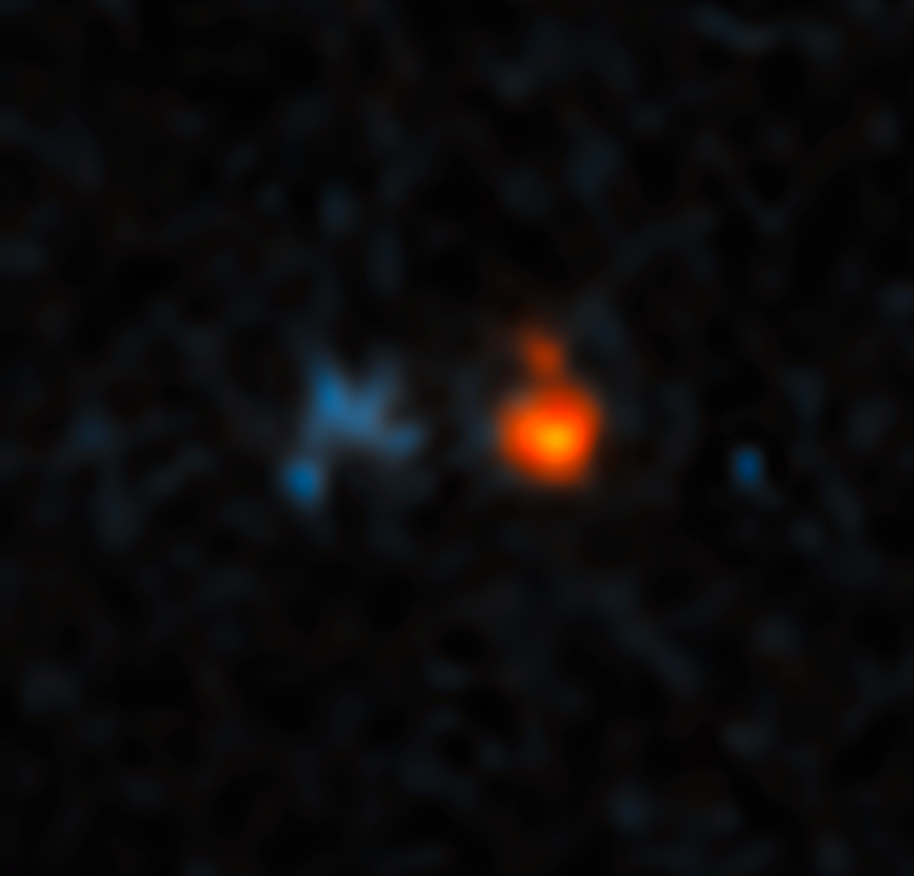

J0439+1634 Unannotated

This is a Hubble Space Telescope image of a very distant quasar (at right) that has been magnified and split into three images by the effects of the gravitational field of a foreground galaxy (left).

The quasar would have gone undetected if not for the power of gravitational lensing, which boosted its brightness by a factor of 50. The gravitational field of the foreground galaxy (seen at left) warps space like a funhouse mirror, amplifying the quasar's light.

Shining with the brilliance of 600 trillion Suns, the quasar is fueled by a supermassive black hole at the heart of a young galaxy in the process of forming. The image shows the quasar as it looked 12.8 billion years ago — only about 1 billion years after the big bang.

The quasar appears red because its blue light has been absorbed by diffuse gas in intergalactic space. By comparison, the foreground galaxy has bluer starlight.

The quasar, cataloged as J043947.08+163415.7, could hold the record of being the brightest in the early universe for some time, making it a unique object for follow-up studies.

Credit: NASA, ESA, and X. Fan (University of Arizona)